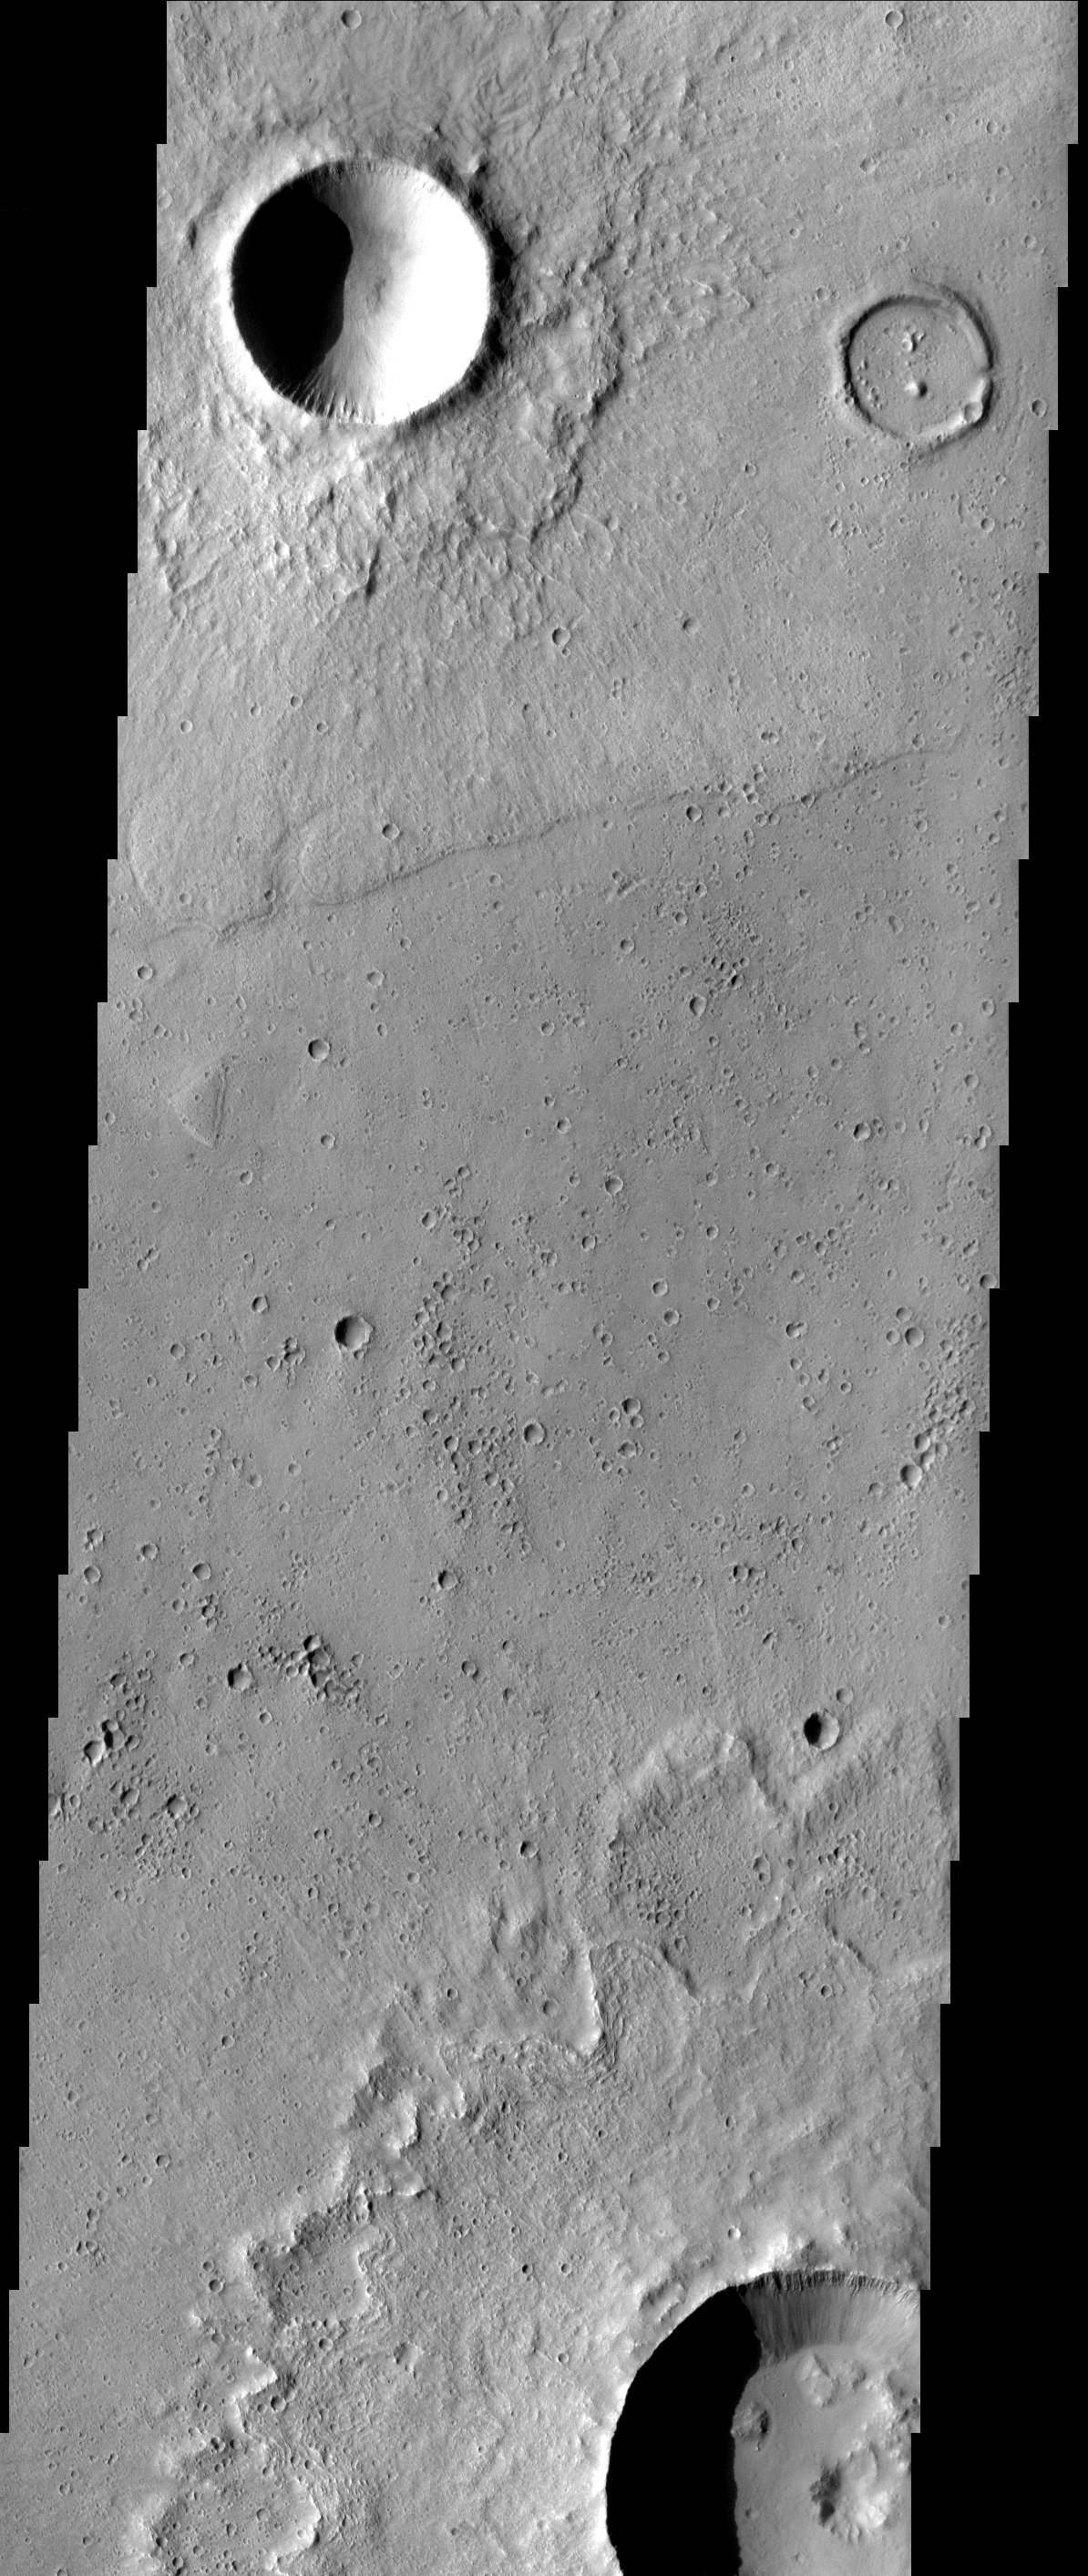

A Tale of Two Craters

In western Acidalia, two craters of similar size (a few km’s) dramatically display the effects of geologic activity. The younger one on the left has been left relatively well preserved, retaining a sharp rim crest, a classic bowl shape, and a clearly defined ejecta blanket. The older one on the right likely has experienced a flood of lava that covered over the ejecta and filled in the bowl (note the breach in the rim). Its rim crest has been worn down by a multitude of subsequent impacts.

Note: this THEMIS visual image has not been radiometrically nor geometrically calibrated for this preliminary release. An empirical correction has been performed to remove instrumental effects. A linear shift has been applied in the cross-track and down-track direction to approximate spacecraft and planetary motion. Fully calibrated and geometrically projected images will be released through the Planetary Data System in accordance with Project policies at a later time.

NASA’s Jet Propulsion Laboratory manages the 2001 Mars Odyssey mission for NASA’s Office of Space Science, Washington, D.C. The Thermal Emission Imaging System (THEMIS) was developed by Arizona State University, Tempe, in collaboration with Raytheon Santa Barbara Remote Sensing. The THEMIS investigation is led by Dr. Philip Christensen at Arizona State University. Lockheed Martin Astronautics, Denver, is the prime contractor for the Odyssey project, and developed and built the orbiter. Mission operations are conducted jointly from Lockheed Martin and from JPL, a division of the California Institute of Technology in Pasadena.

Image information: VIS instrument. Latitude 35.9, Longitude 311.1 East (48.9 West). 19 meter/pixel resolution.

Credit: NASA/JPL/Arizona State University